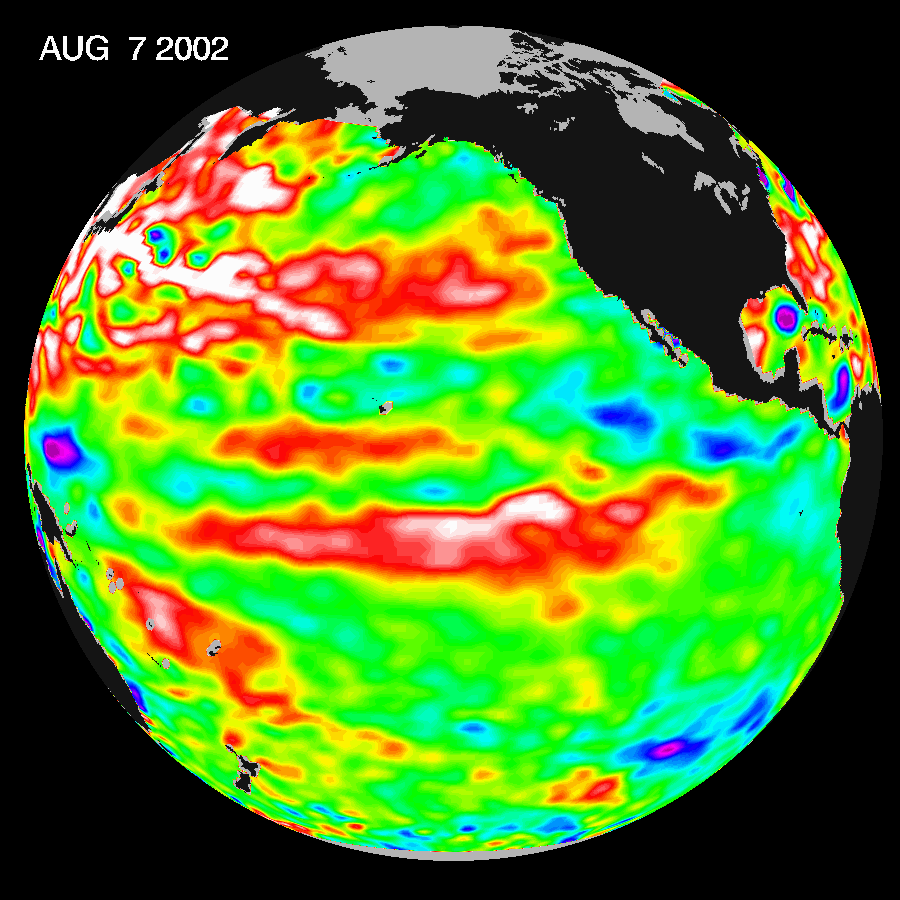

Watching for the Next El Niño

This Topex/Poseidon image of sea-surface heights was taken during a 10-day collection cycle ending August 7, 2002. Sea-surface heights are a measure of how much heat is stored in the ocean below to influence future planetary climate events. Since May 2001, there have been a series of warm Kelvin waves–eastward-moving ocean waves that cross the equatorial Pacific in about two months. A sizable one arrived at the South American coast last February, raising the ocean temperature by 2 degrees Celsius (3.6 degrees Fahrenheit) and triggering the National Oceanic and Atmospheric Administration’s forecast for a mild El Niño in 2002. There was another wave in June, followed by the current large pool of warm water in the tropical Pacific that is now moving toward the coast of South America at a speed of 215 kilometers (134 miles) a day and will arrive there in three to four weeks, raising ocean temperatures. Scientists will continue to monitor the Pacific closely for further signs of El Niño formation and intensity.

Credit: NASA/JPL